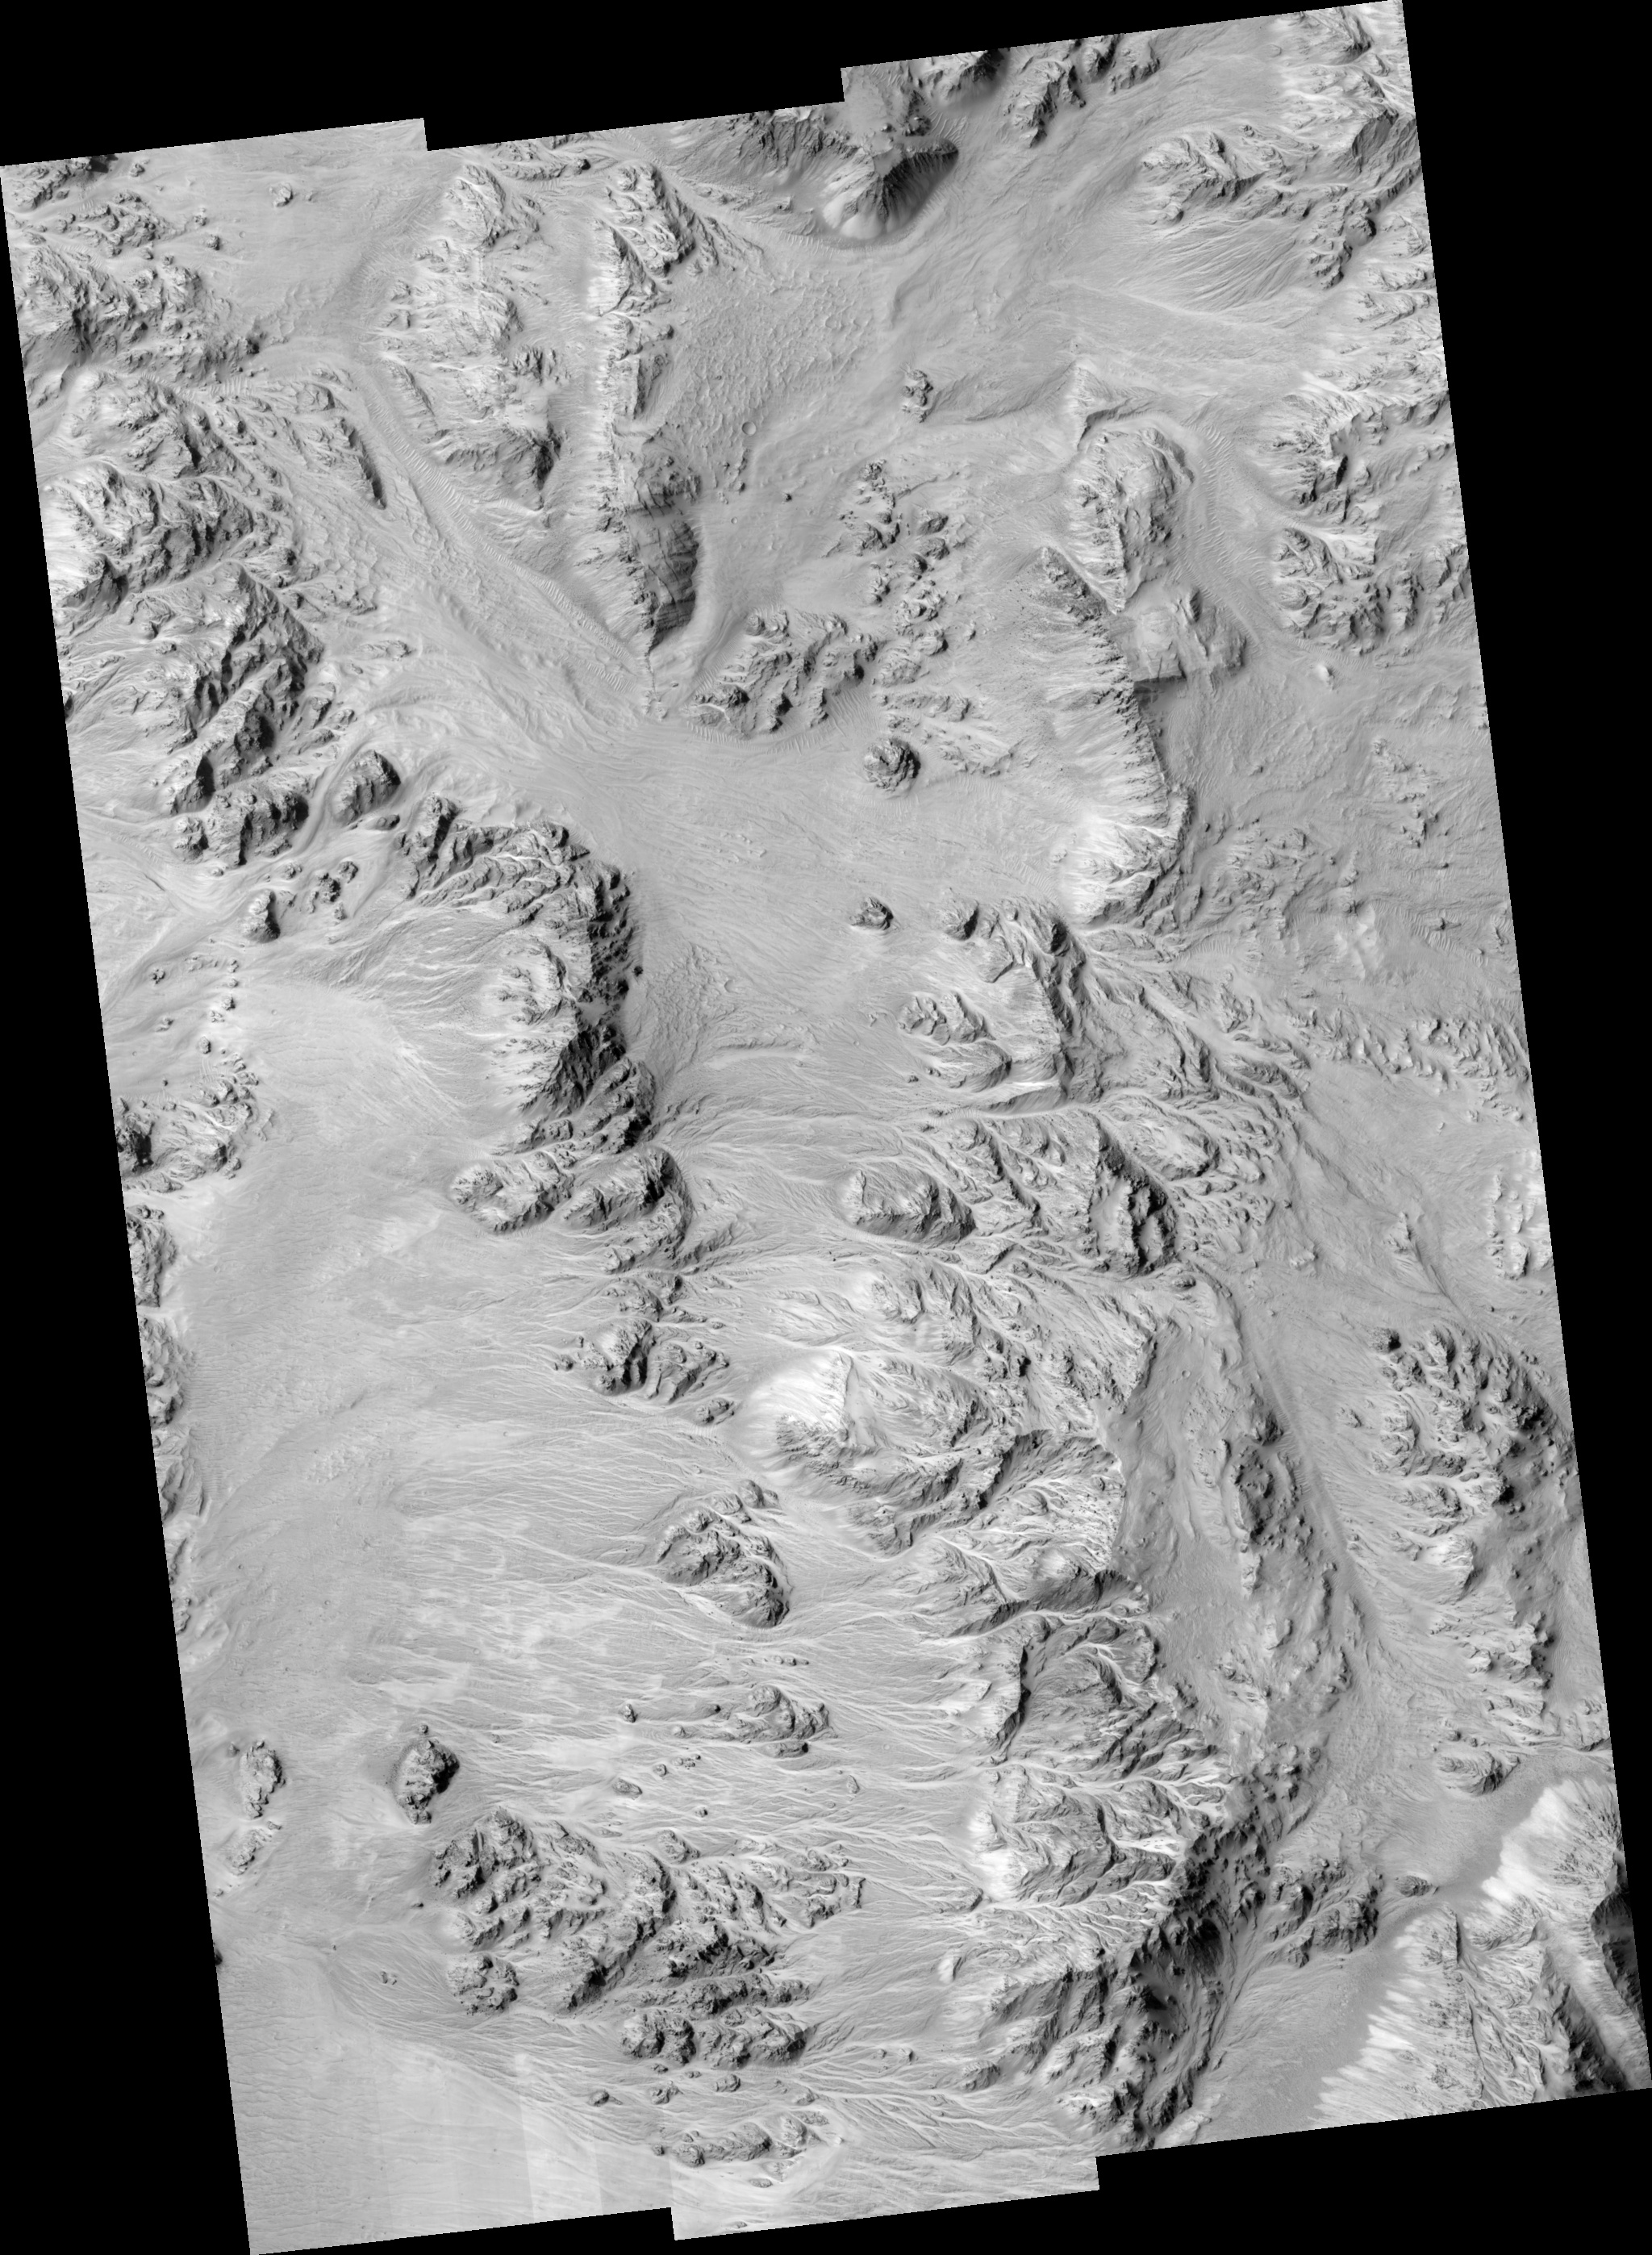

Alluvial Fans in Mojave Crater: Did It Rain on Mars?

This HiRISE image at up to 29 cm/pixel scale supports the alluvial fan interpretation, in particular by showing that the sizes of the largest rocks decrease away from the mouths of the fans. Aptly-named Mojave crater in the Xanthe Terra region has alluvial fans that look remarkably similar to landforms in the Mojave Desert of southeastern California and portions of Nevada and Arizona. Alluvial fans are fan-shaped deposits of water-transported material (alluvium). They typically form at the base of hills or mountains where there is a marked break, or flattening of slope. They typically deposit big rocks near their mouths (close to the mountains) and smaller rocks at greater distances. Alluvial fans form as a result of heavy desert downpours, typically thundershowers. Because deserts are poorly vegetated, heavy and short-lived downpours create a great deal of erosion and nearby deposition. There are fans inside and around the outsides of Mojave crater on Mars that perfectly match the morphology of alluvial fans on Earth, with the exception of a few small impact craters dotting this Martian landscape. Channels begin at the apex of topographic ridges, consistent with precipitation as the source of water, rather than groundwater. This remarkable landscape was first discovered from Mars Orbital Camera images. Mars researchers have suggested that impact-induced atmospheric precipitation may have created these unique landscapes.

Image PSP_001415_1875 was taken by the High Resolution Imaging Science Experiment (HiRISE) camera onboard the Mars Reconnaissance Orbiter spacecraft on November 14, 2006. The complete image is centered at 7.6 degrees latitude, 327.4 degrees East longitude. The range to the target site was 273.5 km (170.9 miles). At this distance the image scale ranges from 27.4 cm/pixel (with 1 x 1 binning) to 109.4 cm/pixel (with 4 x 4 binning). The image shown here has been map-projected to 25 cm/pixel and north is up. The image was taken at a local Mars time of 3:29 PM and the scene is illuminated from the west with a solar incidence angle of 52 degrees, thus the sun was about 38 degrees above the horizon. At a solar longitude of 135.4 degrees, the season on Mars is Northern Summer.

NASA’s Jet Propulsion Laboratory, a division of the California Institute of Technology in Pasadena, manages the Mars Reconnaissance Orbiter for NASA’s Science Mission Directorate, Washington. Lockheed Martin Space Systems, Denver, is the prime contractor for the project and built the spacecraft. The High Resolution Imaging Science Experiment is operated by the University of Arizona, Tucson, and the instrument was built by Ball Aerospace and Technology Corp., Boulder, Colo.

Credit: NASA/JPL/Univ. of Arizona